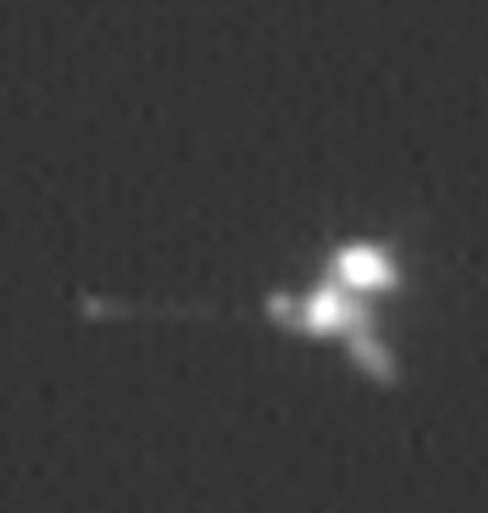

Mars Odyssey Seen by Mars Global Surveyor

This view is an enlargement of an image of NASA’s Mars Odyssey spacecraft taken by the Mars Orbiter Camera aboard NASA’s Mars Global Surveyor while the two spacecraft were about 90 kilometers (56 miles) apart. The camera’s successful imaging of Odyssey and of the European Space Agency’s Mars Express in April 2005 produced the first pictures of any spacecraft orbiting Mars taken by another spacecraft orbiting Mars.

Mars Global Surveyor and Mars Odyssey are both in nearly circular, near-polar orbits. Odyssey is in an orbit slightly higher than that of Global Surveyor in order to preclude the possibility of a collision. However, the two spacecraft occasionally come as close together as 15 kilometers (9 miles).

The images were obtained by the Mars Global Surveyor operations teamsat Lockheed Martin Space System, Denver; JPL and Malin Space ScienceSystems

The Mars Orbiter Camera can resolve features on the surface of Mars as small as a few meters or yards across from Mars Global Surveyor’s orbital altitude of 350 to 405 kilometers (217 to 252 miles). From a distance of 100 kilometers (62 miles), the camera would be able to resolve features substantially smaller than 1 meter or yard across.

The components of Mars Odyssey when viewed from the same angle as this image can be seen in a computer drawing and an annotated computer drawing, of Odyssey.

Mars Odyssey was launched on April 7, 2001, and reached Mars on Oct. 24, 2001. Mars Global Surveyor left Earth on Nov. 7, 1996, and arrived in Mars orbit on Sept. 12, 1997. Both orbiters are in an extended mission phase, both have relayed data from the Mars Exploration Rovers, and both are continuing to return exciting new results from Mars. JPL, a division of the California Institute of Technology, Pasadena, manages both missions for NASA’s Science Mission Directorate, Washington, D.C.

Credit: NASA/JPL/MSSS